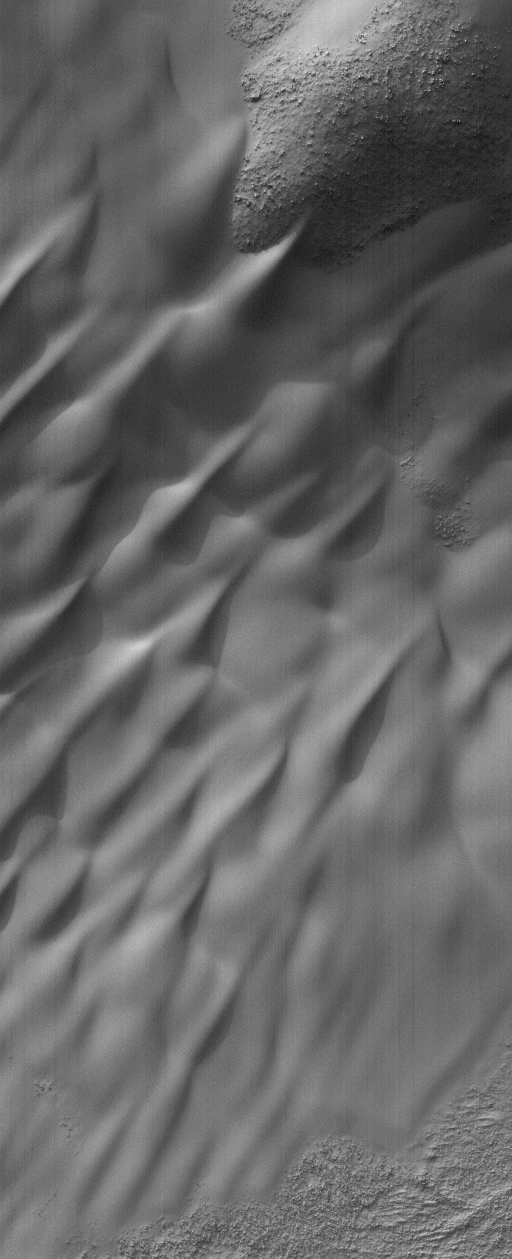

Lowell’s Dunes

9 December 2004
A century ago, the name Percival Lowell and the planet Mars were intimately linked through his popular writings about canals built by intelligent beings on the fourth planet. Today, a crater in the southern hemisphere of Mars is named for Lowell, who usually observed the planet from a hilltop in Flagstaff, Arizona. This Mars Global Surveyor (MGS) Mars Orbiter Camera (MOC) image, acquired in October 2004, shows a portion of a sand dune field in western Lowell Crater. The dunes are located near 51.3°S, 82.5°W. The image covers an area about 3 km (1.9 mi) wide and is illuminated by sunlight from the upper left.

Credit: NASA/JPL/Malin Space Science Systems